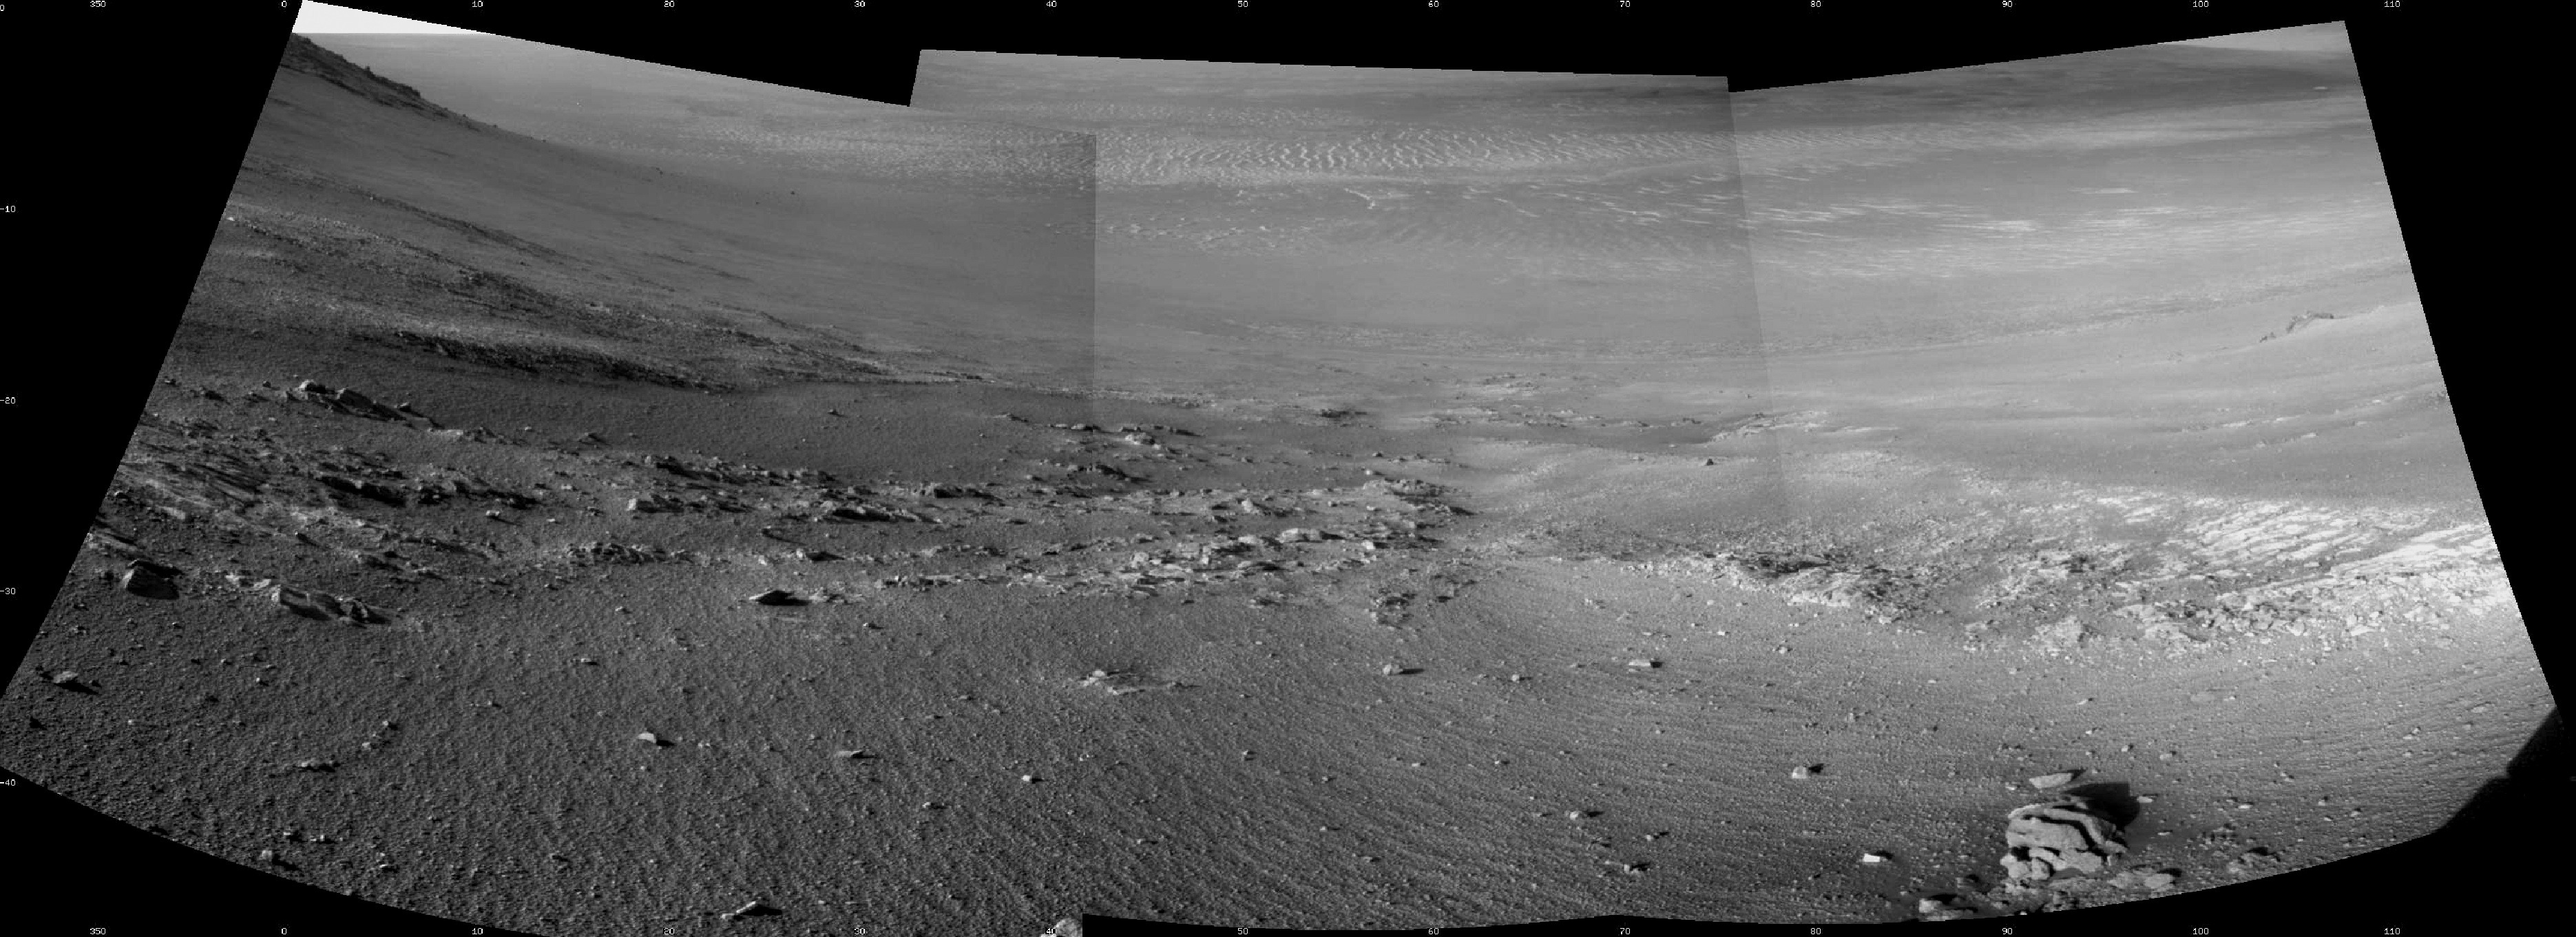

Rock Stripes Pattern in Mars’ ‘Perseverance Valley’

Textured rows on the ground in this portion of “Perseverance Valley” are under investigation by NASA’s Mars Exploration Rover Opportunity, which used its Navigation Camera (Navcam) to take the component images of this downhill-looking scene.

The rover took this image on Jan. 4, 2018, during the 4,958th Martian day, or sol, of its work on Mars, looking downhill from a position about one-third of the way down the valley. Perseverance Valley descends the inboard slope of the western rim of Endeavour Crater. A view on the same sol with the rover’s front Hazard Avoidance Camera includes ground even closer to the rover at this site. Opportunity was still working close by as it reached the mission’s Sol 5,000 (Feb. 16, 2018).

In the portion of the valley seen here, soil and gravel have been shaped into a striped pattern in the foreground and partially bury outcrops visible in the midfield. The long dimensions of the stripes are approximately aligned with the downhill direction. The striped pattern resembles a type of feature on Earth (such as on Hawaii’s Mauna Kea) that is caused by repeated cycles of freezing and thawing, though other possible origins are also under consideration for the pattern in Perseverance Valley.

The view is spans from north on the left to east-southeast on the right. For scale, the foreground rock clump in the lower right is about 11 inches (28 centimeters) in width.

NASA’s Jet Propulsion Laboratory, a division of the California Institute of Technology in Pasadena, manages the Mars Exploration Rover Project for NASA’s Science Mission Directorate, Washington.

Credit: NASA/JPL-Caltech